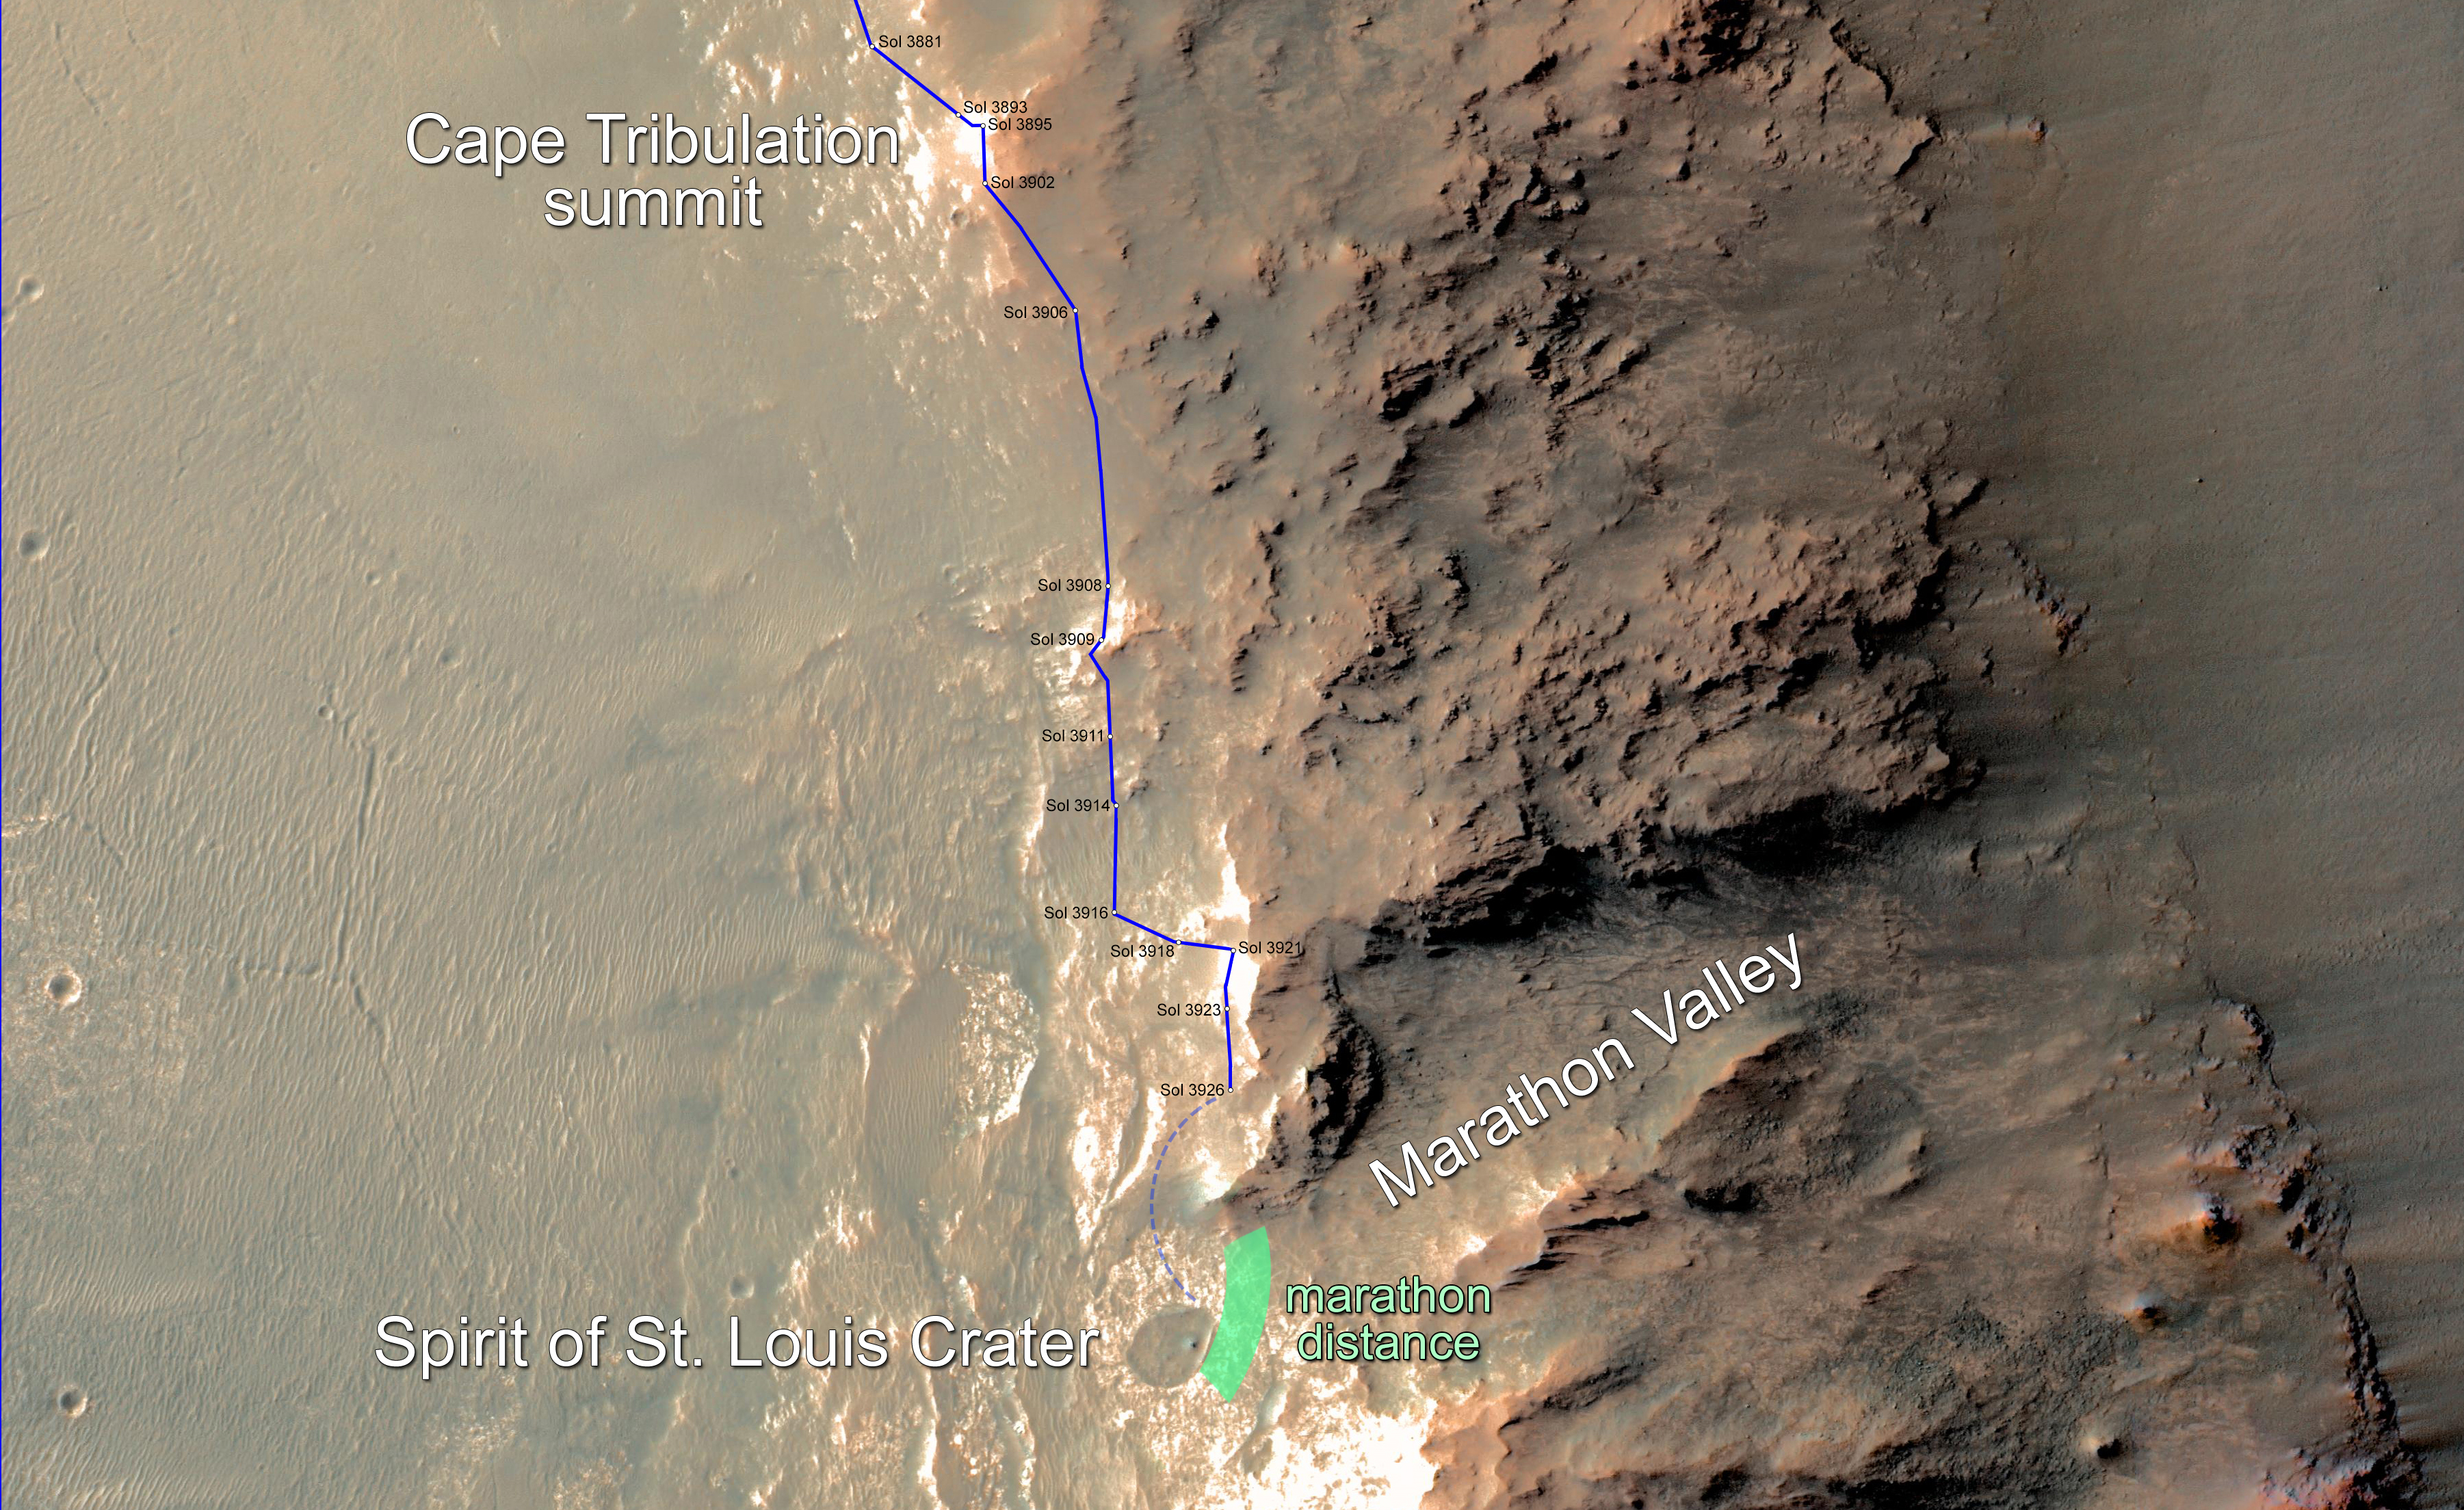

Opportunity Rover Nears Mars Marathon Feat

Non-labeled Version

In February 2015, NASA’s Mars Exploration Rover Opportunity is approaching a cumulative driving distance on Mars equal to the length of a marathon race. This map shows the rover’s position relative to where it could surpass that distance.

The map shows the rover’s location as of Feb. 10, 2015, in the context of where it has been since late December 2014 and the “Marathon Valley” science destination ahead. Opportunity is within about 220 yards (200 meters) of completing a marathon. The green band indicates where it could reach the official Olympic marathon-race distance of 26.219 miles (42.195 kilometers). The rover’s route might zigzag as the rover team chooses a path toward Marathon Valley, so there is uncertainty about where exactly it will pass marathon distance.

In this image, north is up. The southern end of the solid blue line indicates the rover’s position after a drive on Sol 3926, the 3,926th Martian day of Opportunity’s work on Mars (Feb. 9, 2015). The rover team plans to drive Opportunity near or into “Spirit of St. Louis Crater” before the rover enters Marathon Valley. This area is all part of the western rim of Endeavour Crater.

Opportunity reached the Sol 3881 location near the top of the map on Dec. 24, 2015. A map showing wider context of Opportunity’s route from its January 2004 landing in Eagle Crater to Endeavour Crater is at PIA18404. A view from the Sol 3893 location at the summit of “Cape Tribulation,” taken the following sol, is at PIA19109. The traverse from that location to the Sol 3926 location covered about 440 yards (400 meters).

The rover’s traverse shown here has been mapped by Tim Parker of NASA’s Jet Propulsion Laboratory, Pasadena, California, onto an image from the High Resolution Imaging Science Experiment (HiRISE) camera on NASA’s Mars Reconnaissance Orbiter.

Opportunity completed its three-month prime mission in April 2004 and has continued operations in bonus extended missions. It has found several types of evidence of ancient environments with abundant liquid water. NASA’s Jet Propulsion Laboratory, a division of the California Institute of Technology in Pasadena, built and operates Opportunity and manages the Mars Exploration Rover Project and the Mars Reconnaissance Orbiter for the NASA Science Mission Directorate, Washington. The University of Arizona, Tucson, operates HiRISE, which was built by Ball Aerospace & Technologies Corp. of Boulder, Colorado.

Credit: NASA/JPL-Caltech/Univ. of Arizona